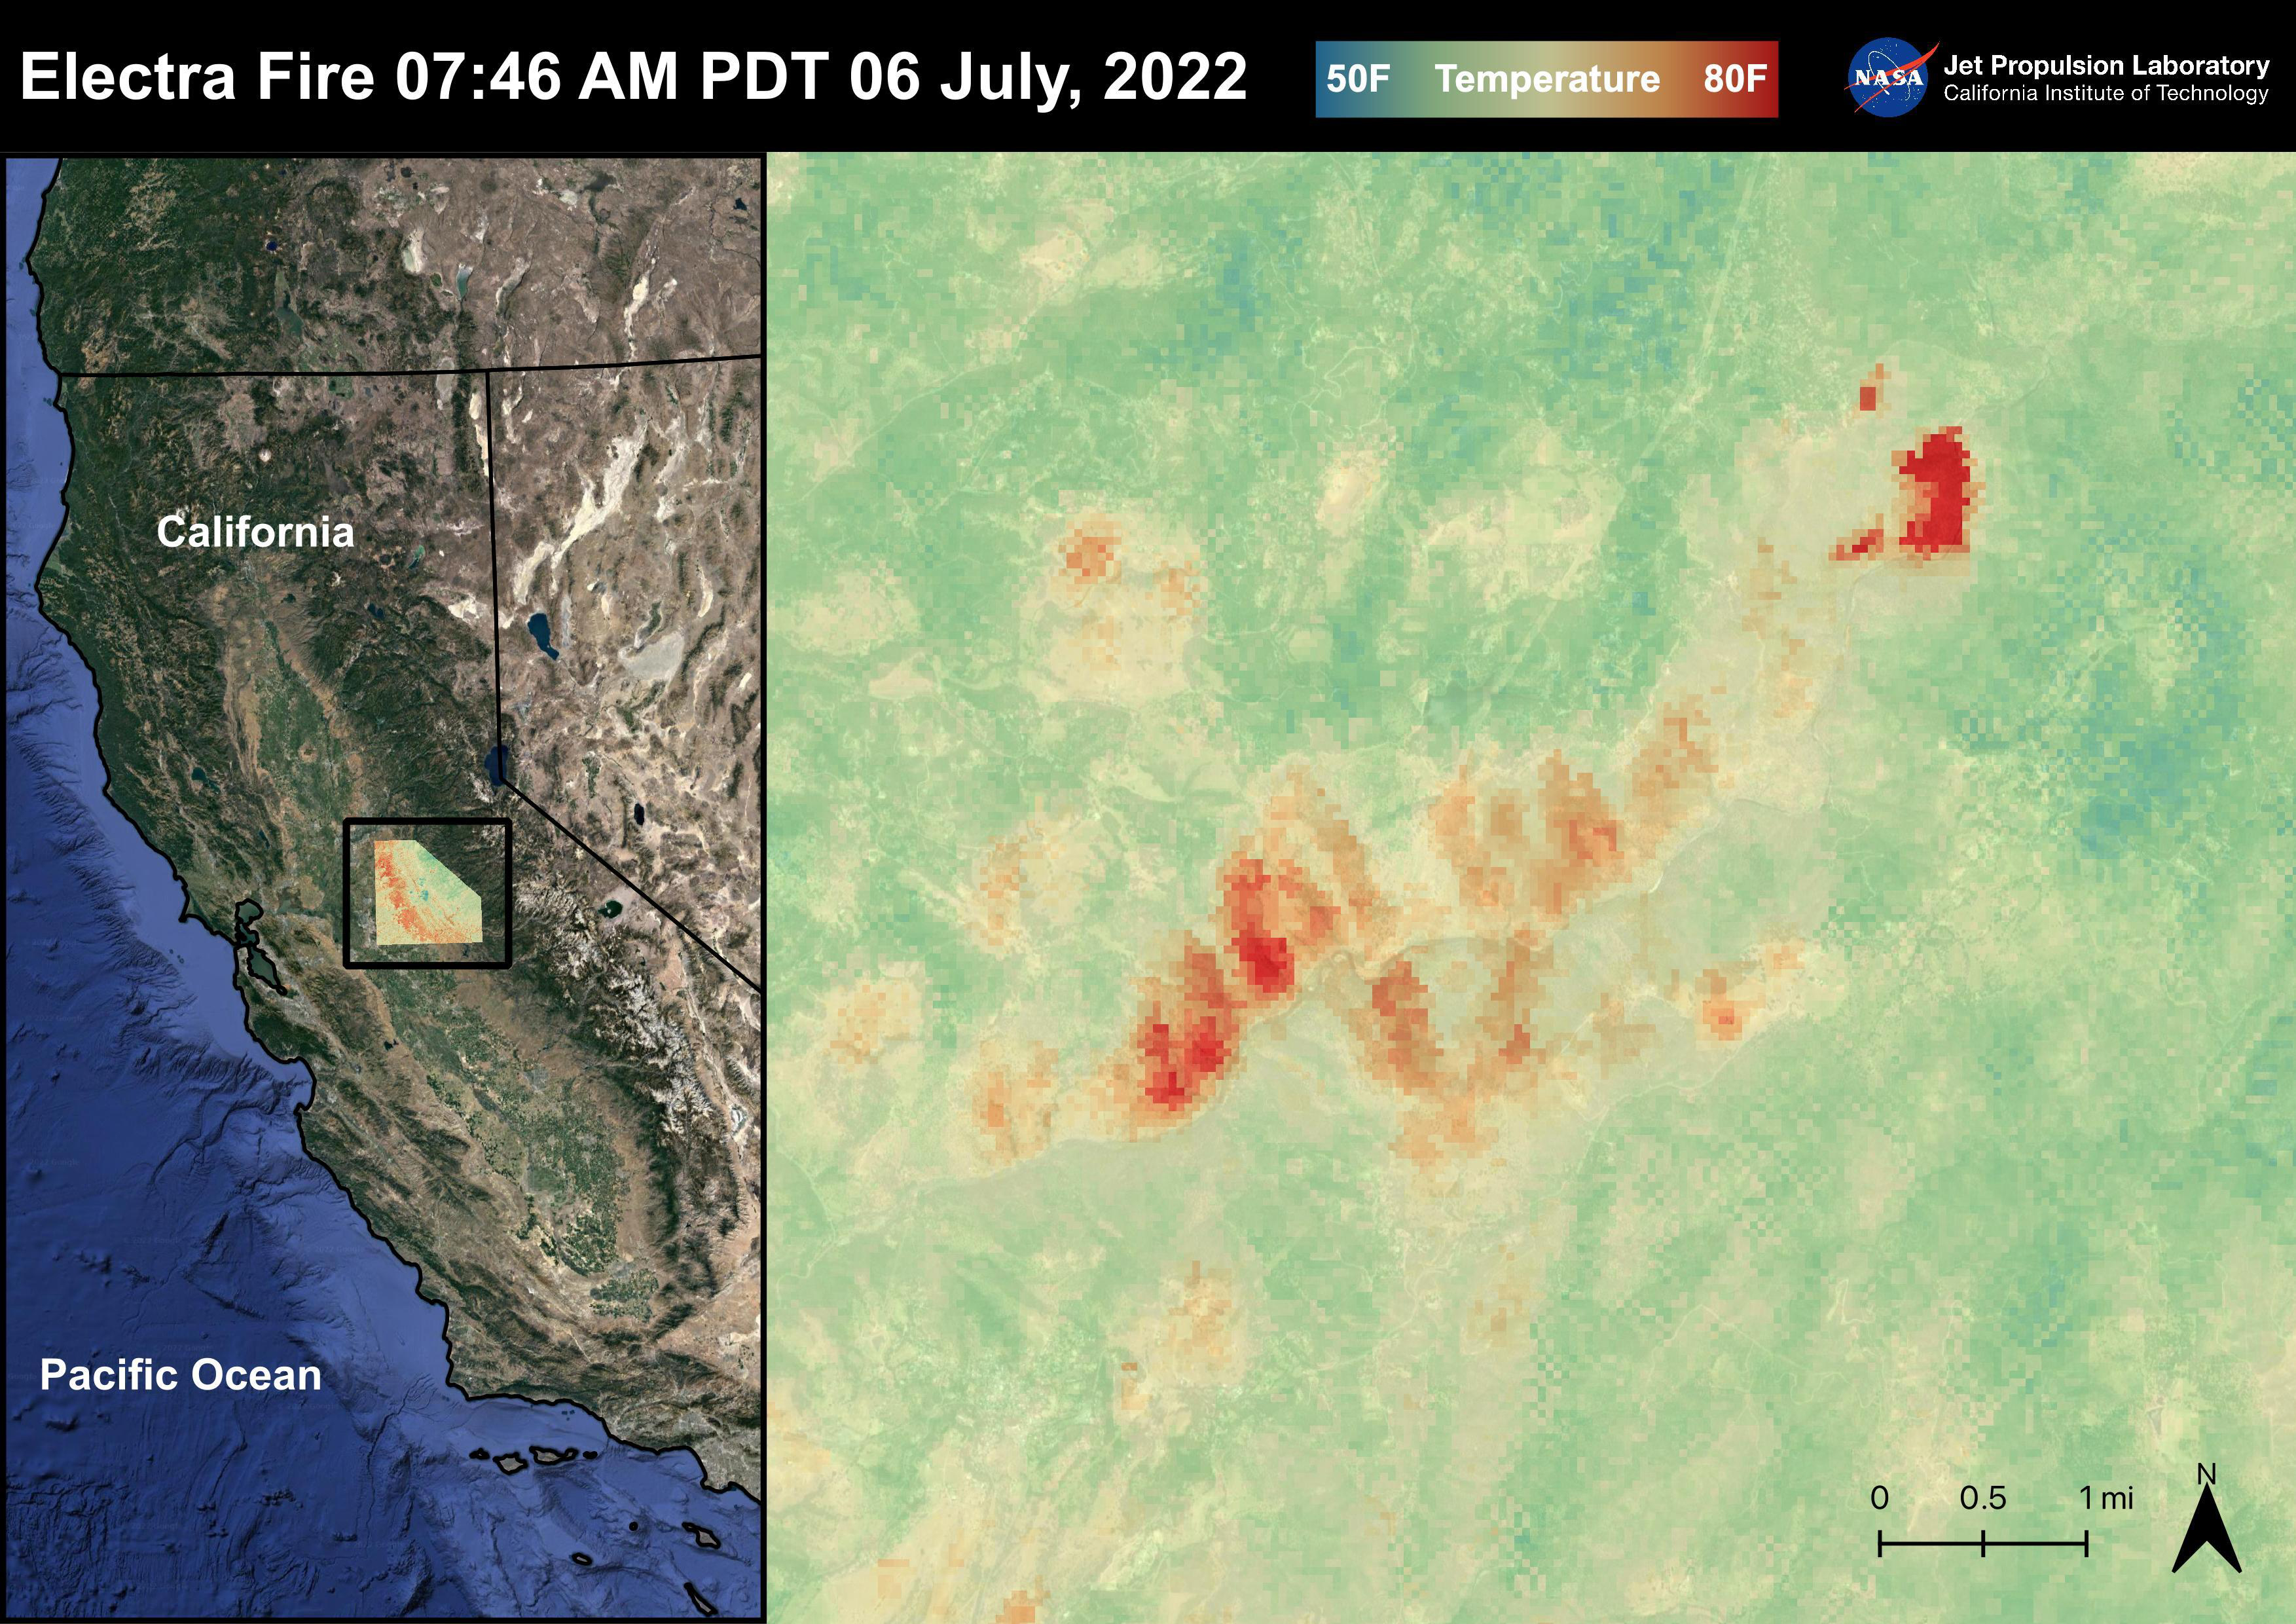

The Electra Fire

The Electra Fire started on July 4th, 2022 at 6:42 PM PDT near Electra Rd and Highway 49 in Sierra Nevada Gold Country. The fire has burned over 4,400 acres as of July 11, 2022. In the first few days of the Electra Fire, over 1,200 structures were threatened and 2,300 Pacific Gas and Electric Co. customers lost power. Evacuation orders were issued impacting about 1,000 people in Amador and Calaveras counties. The Electra Fire was captured in an ECOSTRESS Land Surface Temperature image on July 6th, 2022 at 07:46 AM PDT with temperatures reaching 80 degrees Fahrenheit in the fire.

ECOSTRESS is a thermal instrument on the International Space Station that measures the temperature of the ground, which is hotter than the air temperature during the day. It was launched to the space station in 2018. Its primary mission is to identify critical thresholds of water use and water stress in plants and to detect the timing, location, and predictive factors leading to plant water uptake decline and/or cessation. The nature of the high-resolution data provided by ECOSTRESS allows it to record heat related phenomena such as heat waves and wildfires.

The ECOSTRESS mission launched to the International Space Station on June 29, 2018. NASA’s Jet Propulsion Laboratory, a division of Caltech in Pasadena, California, built and manages the mission for the Earth Science Division in the Science Mission Directorate at NASA Headquarters in Washington. ECOSTRESS is an Earth Venture Instrument mission; the program is managed by NASA’s Earth System Science Pathfinder program at NASA’s Langley Research Center in Hampton, Virginia.

Credit: NASA/JPL-Caltech